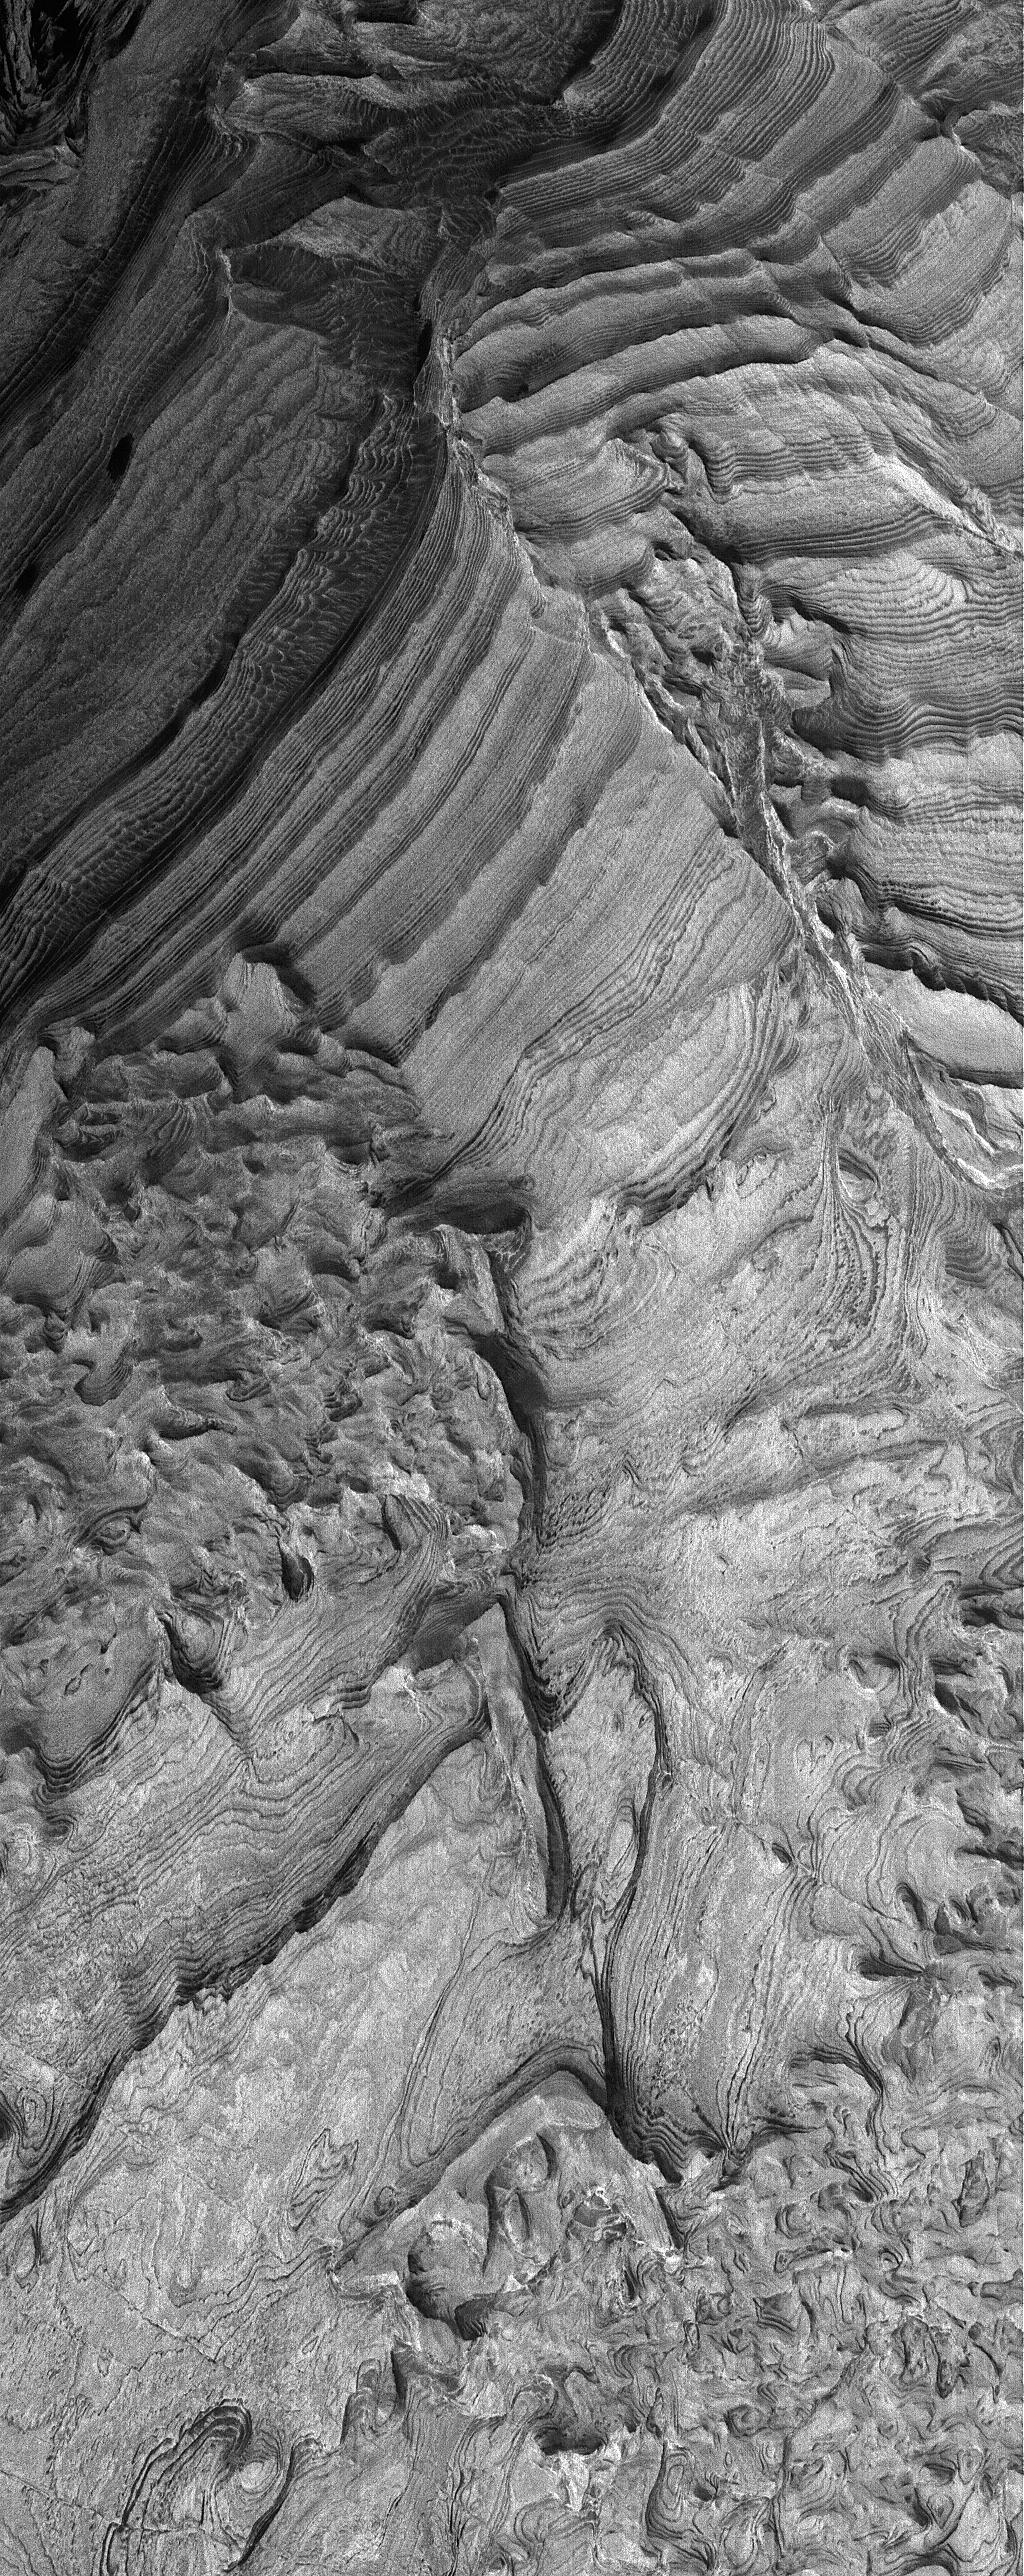

Becquerel’s Layers

14 January 2006
This Mars Global Surveyor (MGS) Mars Orbiter Camera (MOC) image shows light-toned, layered, sedimentary rock outcrops in Becquerel Crater in the western Arabia Terra region. The crater may once have hosted a lake, into which these sediments were deposited. Although the fine, detailed layering in Becquerel was not known until the MGS MOC first began to image these materials in 1999, the presence of a grossly-layered, light-toned feature was known from Viking orbiter images and was speculated from those data to possibly represent evidence for the presence of a former lake.

Location near: 21.5°N, 8.2°W
Image width: ~3 km (~1.9 mi)
Illumination from: lower left
Season: Northern Winter

Credit: NASA/JPL/Malin Space Science Systems